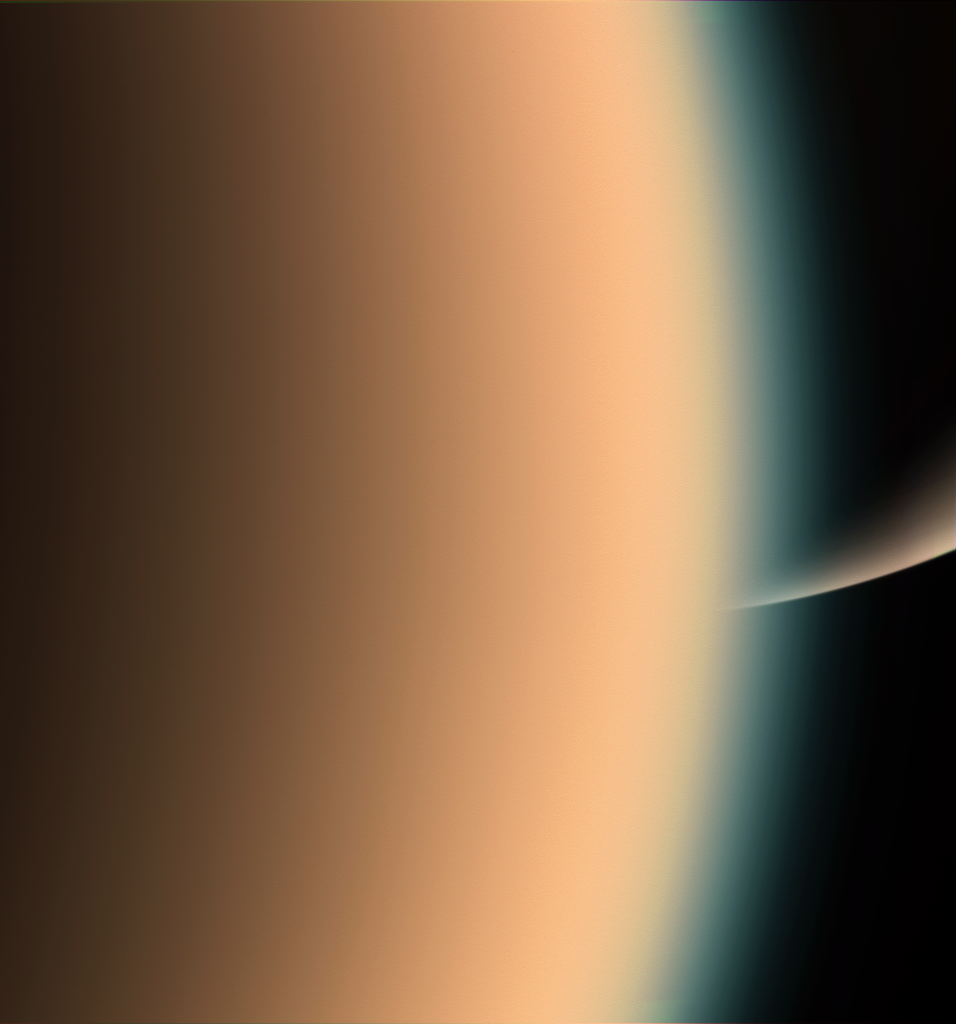

Peeking at Saturn

Cassini peers around the hazy limb of Titan to spy the sunlit south pole of Saturn in the distance beyond.

The thick, smog-like atmosphere of frigid Titan is a major source of interest for the Cassini mission. The moon is 5,150 kilometers (3,200 miles) across.

Images taken using red, green and blue spectral filters were combined to create this natural-color view. The image was taken with the Cassini spacecraft narrow-angle camera on Dec. 26, 2005, at a distance of approximately 26,000 kilometers (16,000 miles) from Titan. Image scale is 1 kilometer (4,643 feet) per pixel.

The Cassini-Huygens mission is a cooperative project of NASA, the European Space Agency and the Italian Space Agency. The Jet Propulsion Laboratory, a division of the California Institute of Technology in Pasadena, manages the mission for NASA’s Science Mission Directorate, Washington, D.C. The Cassini orbiter and its two onboard cameras were designed, developed and assembled at JPL. The imaging operations center is based at the Space Science Institute in Boulder, Colo.

Credit: NASA/JPL/Space Science Institute